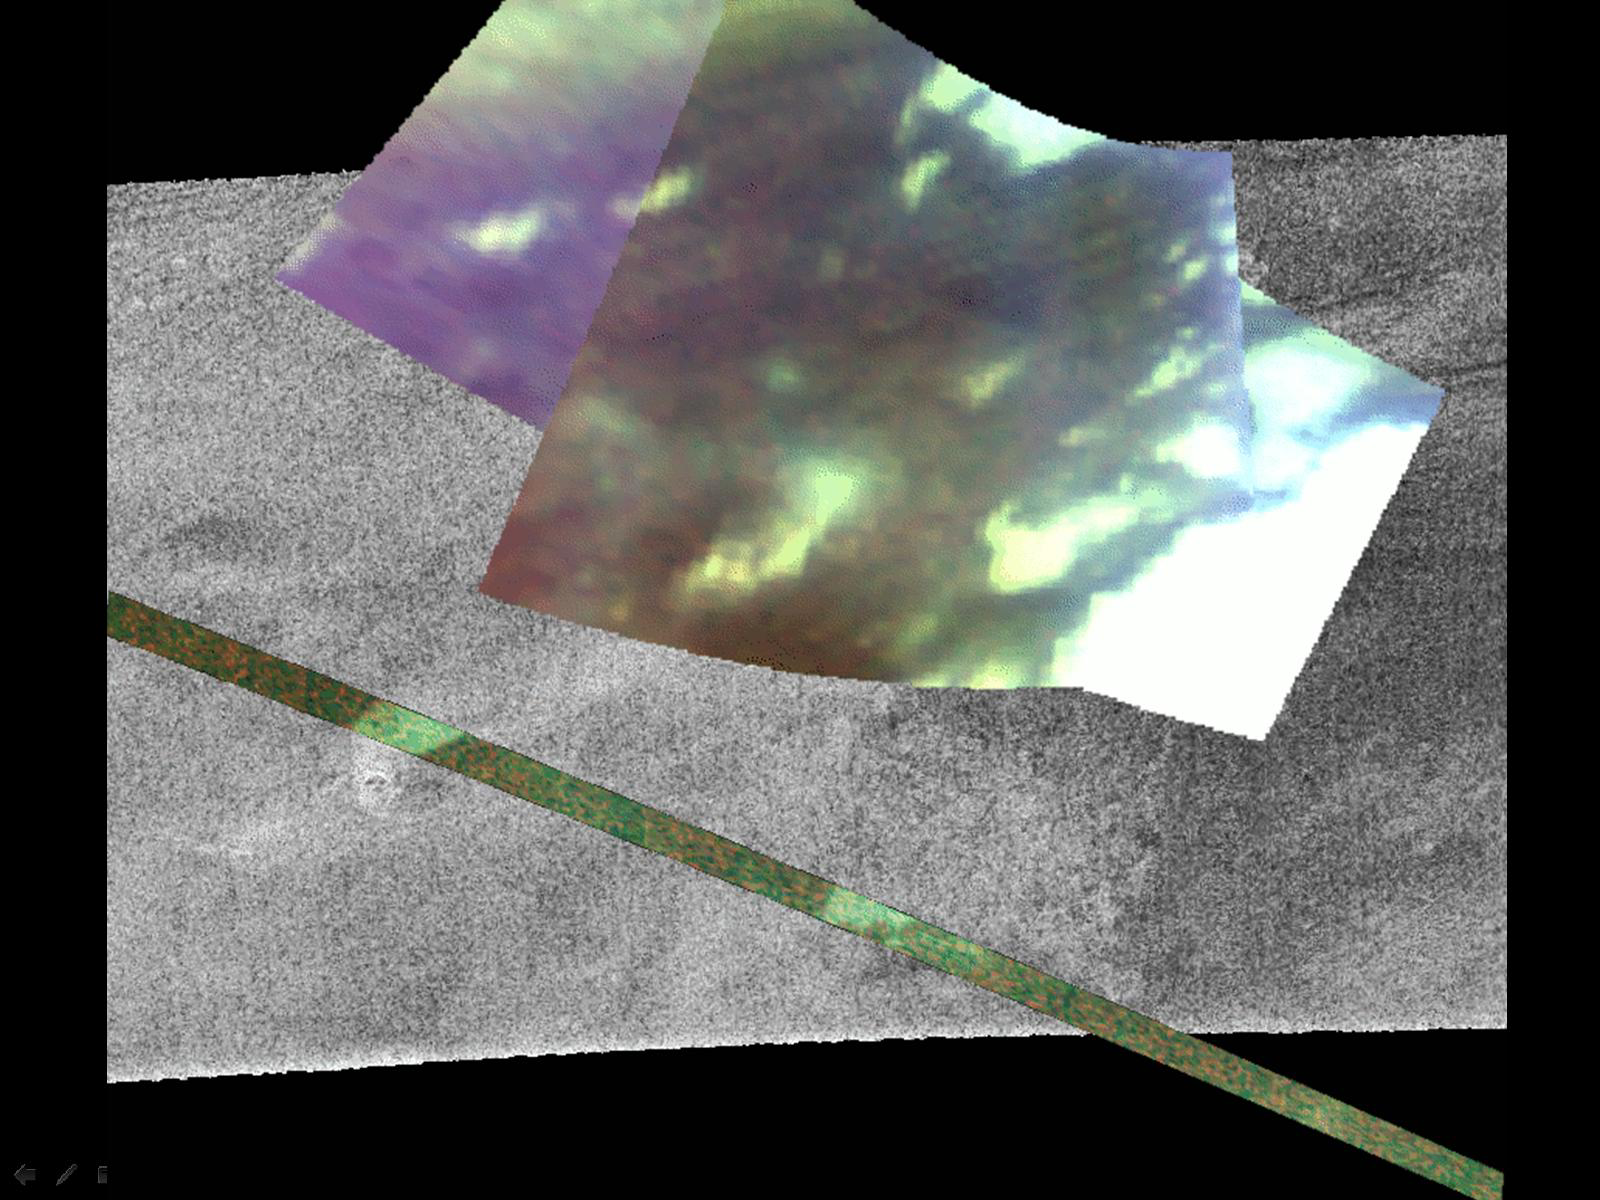

Infrared and Radar Views of Titan #2

Infrared and Radar Views of Titan #2

This image composite contains a radar image taken during a February 2005 (T3) flyby, and overlaid are images from the visual and infrared mapping spectrometer taken on Sept. 7, 2006, (T17) and Oct. 25, 2006 (T20).

The thin strip is the infrared image taken on the inbound leg of the T20 flyby and crosses the radar image near an area with a small, crater-like feature. In the radar image a faint fan of material seems to originate at the crater, and the portion of the infrared image that crosses the faint fan shows both a large brightness contrast and very sharp boundaries. The fan-like deposit has such sharp boundaries and strong contrast with its surroundings that it supports the idea that the deposit seen in the radar images is a flow of material erupted from the small crater. This may be the strongest evidence yet of cryovolcanism on Titan. The infrared image was taken at a distance of 1,100 kilometers (680 miles) from the surface of Titan and resolves features as small as 400 meters (1,300 feet).

The infrared images were taken at wavelengths of 1.3 microns shown in blue, 2 microns shown in green, and 5 microns shown in red.

The Cassini-Huygens mission is a cooperative project of NASA, the European Space Agency and the Italian Space Agency. The Jet Propulsion Laboratory, a division of the California Institute of Technology in Pasadena, manages the mission for NASA’s Science Mission Directorate, Washington, D.C. The Cassini orbiter was designed, developed and assembled at JPL. The Visual and Infrared Mapping Spectrometer team is based at the University of Arizona where this image was produced. The radar instrument was built by JPL and the Italian Space Agency, working with team members from the United States and several European countries.

Credit: NASA/JPL-Caltech/University of Arizona